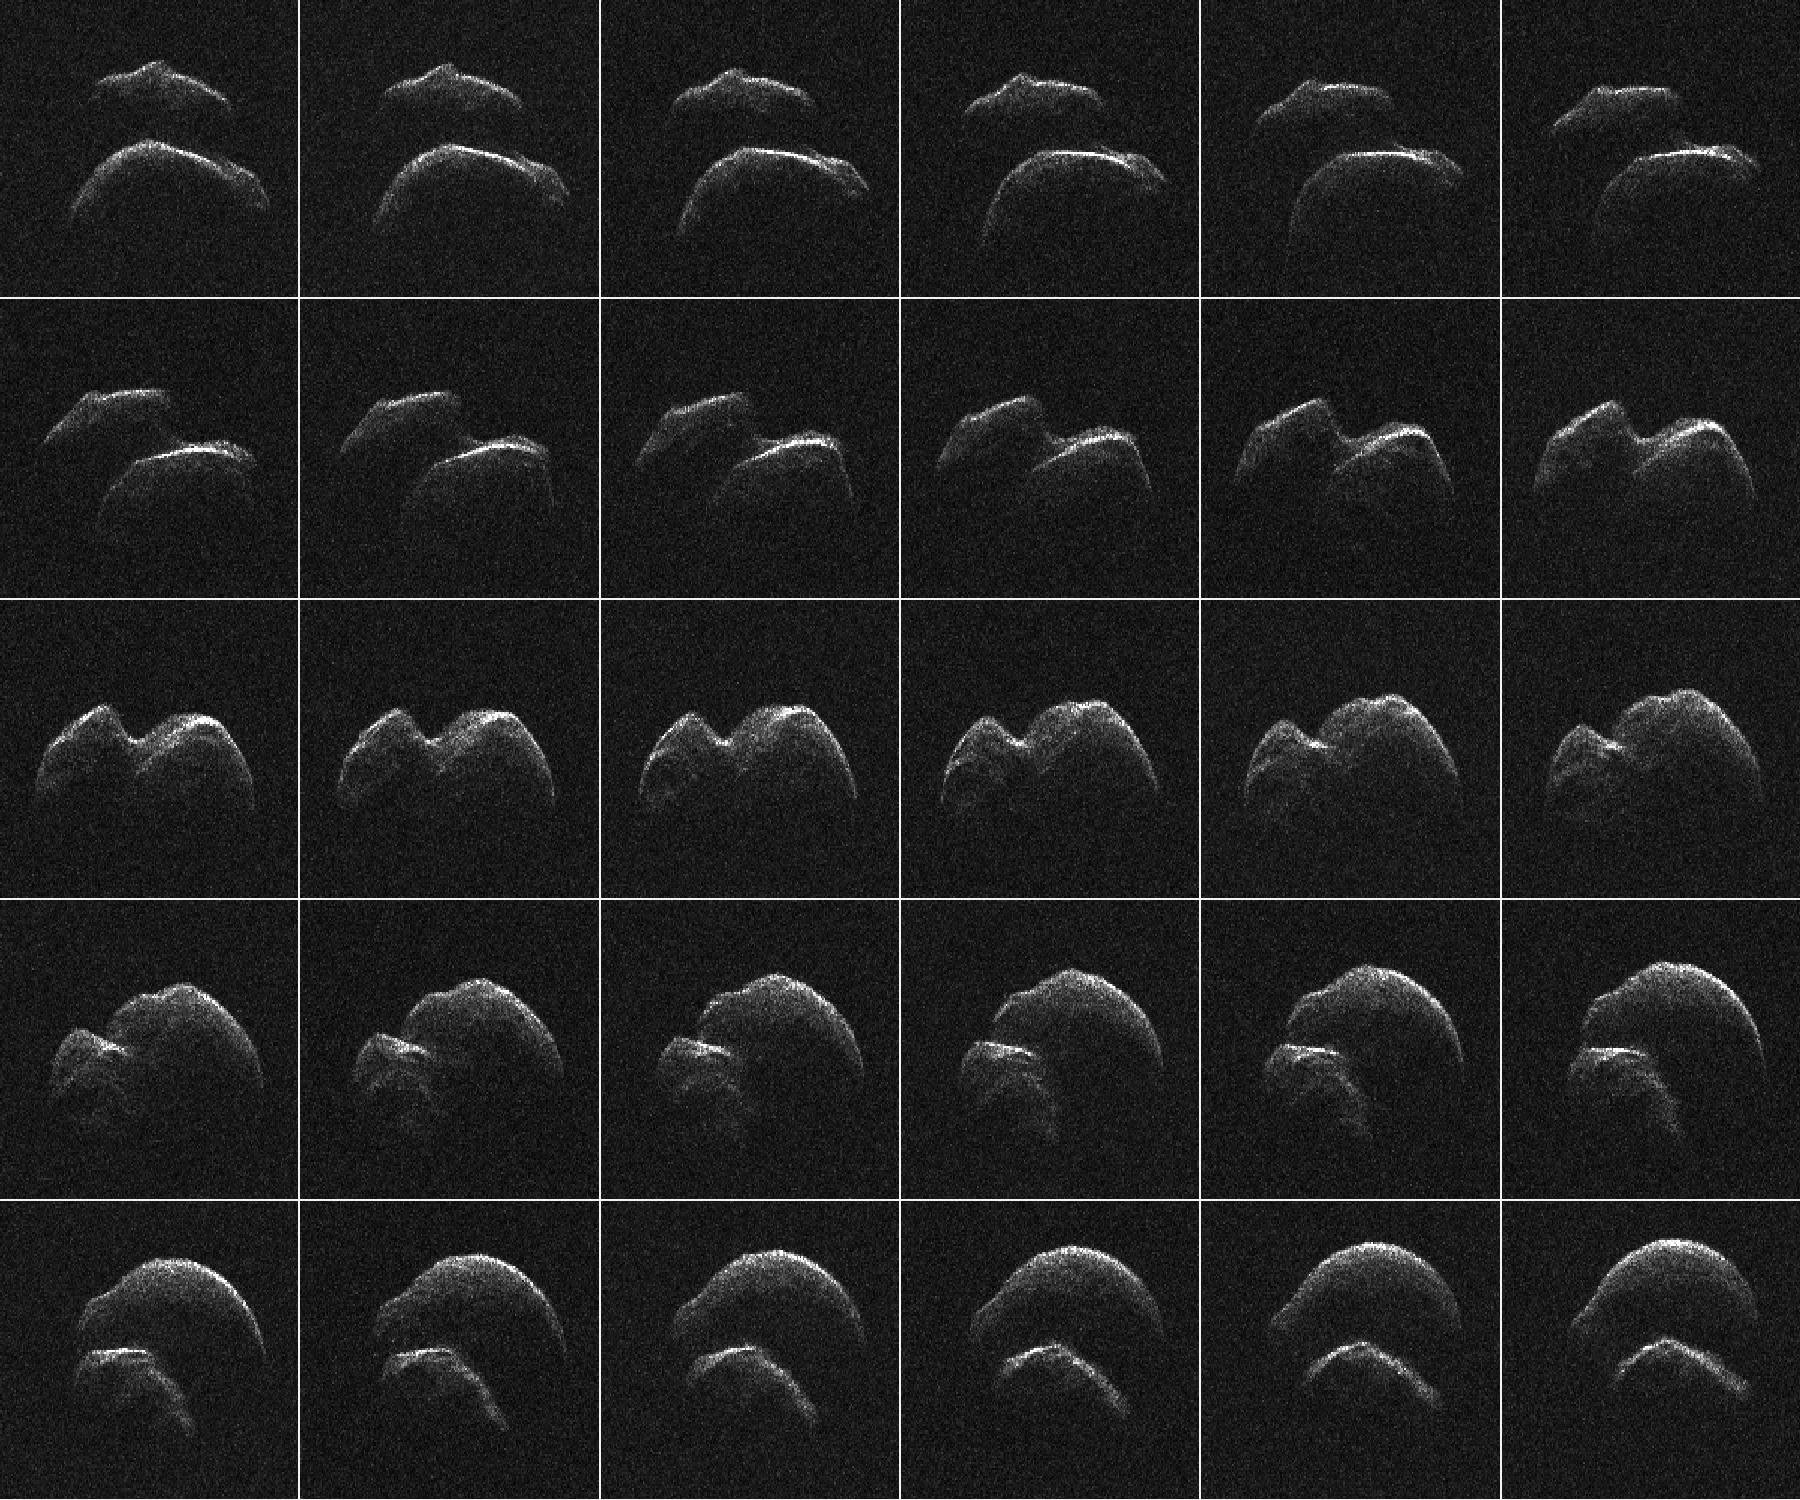

Radar Imagery of Asteroid 2014 JO25

This composite of 30 images of asteroid 2014 JO25 was generated with radar data collected using NASA’s Goldstone Solar System Radar in California’s Mojave Desert.

NASA’s Jet Propulsion Laboratory, Pasadena, California, manages and operates NASA’s Deep Space Network, including the Goldstone Solar System Radar, and hosts the Center for Near-Earth Object Studies for NASA’s Near-Earth Object Observations Program within the agency’s Science Mission Directorate.

JPL hosts the Center for Near-Earth Object Studies for NASA’s Near-Earth Object Observations Program within the agency’s Science Mission Directorate.

Credit: NASA/JPL-Caltech/GSSR